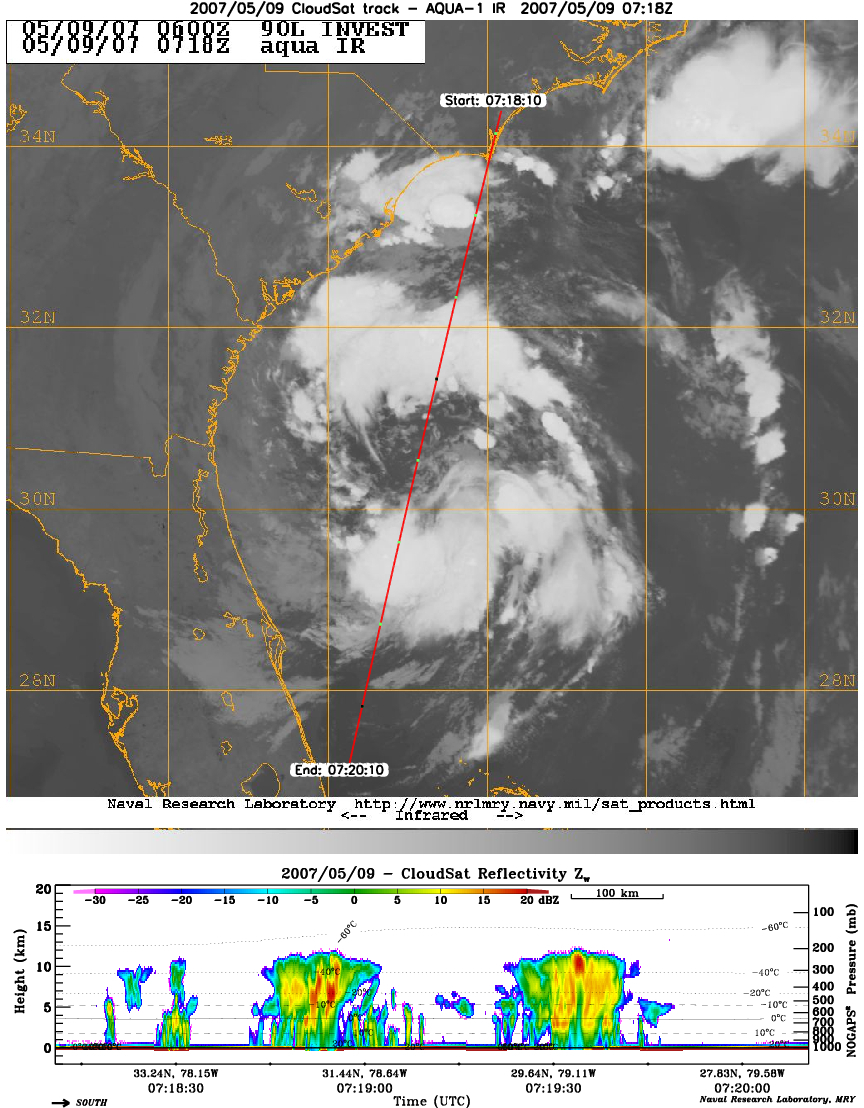

CloudSat Profiles Tropical Storm Andrea

CloudSat’s Cloud Profiling Radar captured a profile across Tropical Storm Andrea on Wednesday, May 9, 2007, near the South Carolina/Georgia/Florida Atlantic coast. The upper image shows an infrared view of Tropical Storm Andrea from the Moderate Resolution Imaging Spectroradiometer instrument on NASA’s Aqua satellite, with CloudSat’s ground track shown as a red line. The lower image is the vertical cross section of radar reflectivity along this path, where the colors indicate the intensity of the reflected radar energy. CloudSat orbits approximately one minute behind Aqua in a satellite formation known as the A-Train.

Credit: NASA/JPL/Colorado State University/Naval Research Laboratory-Monterey